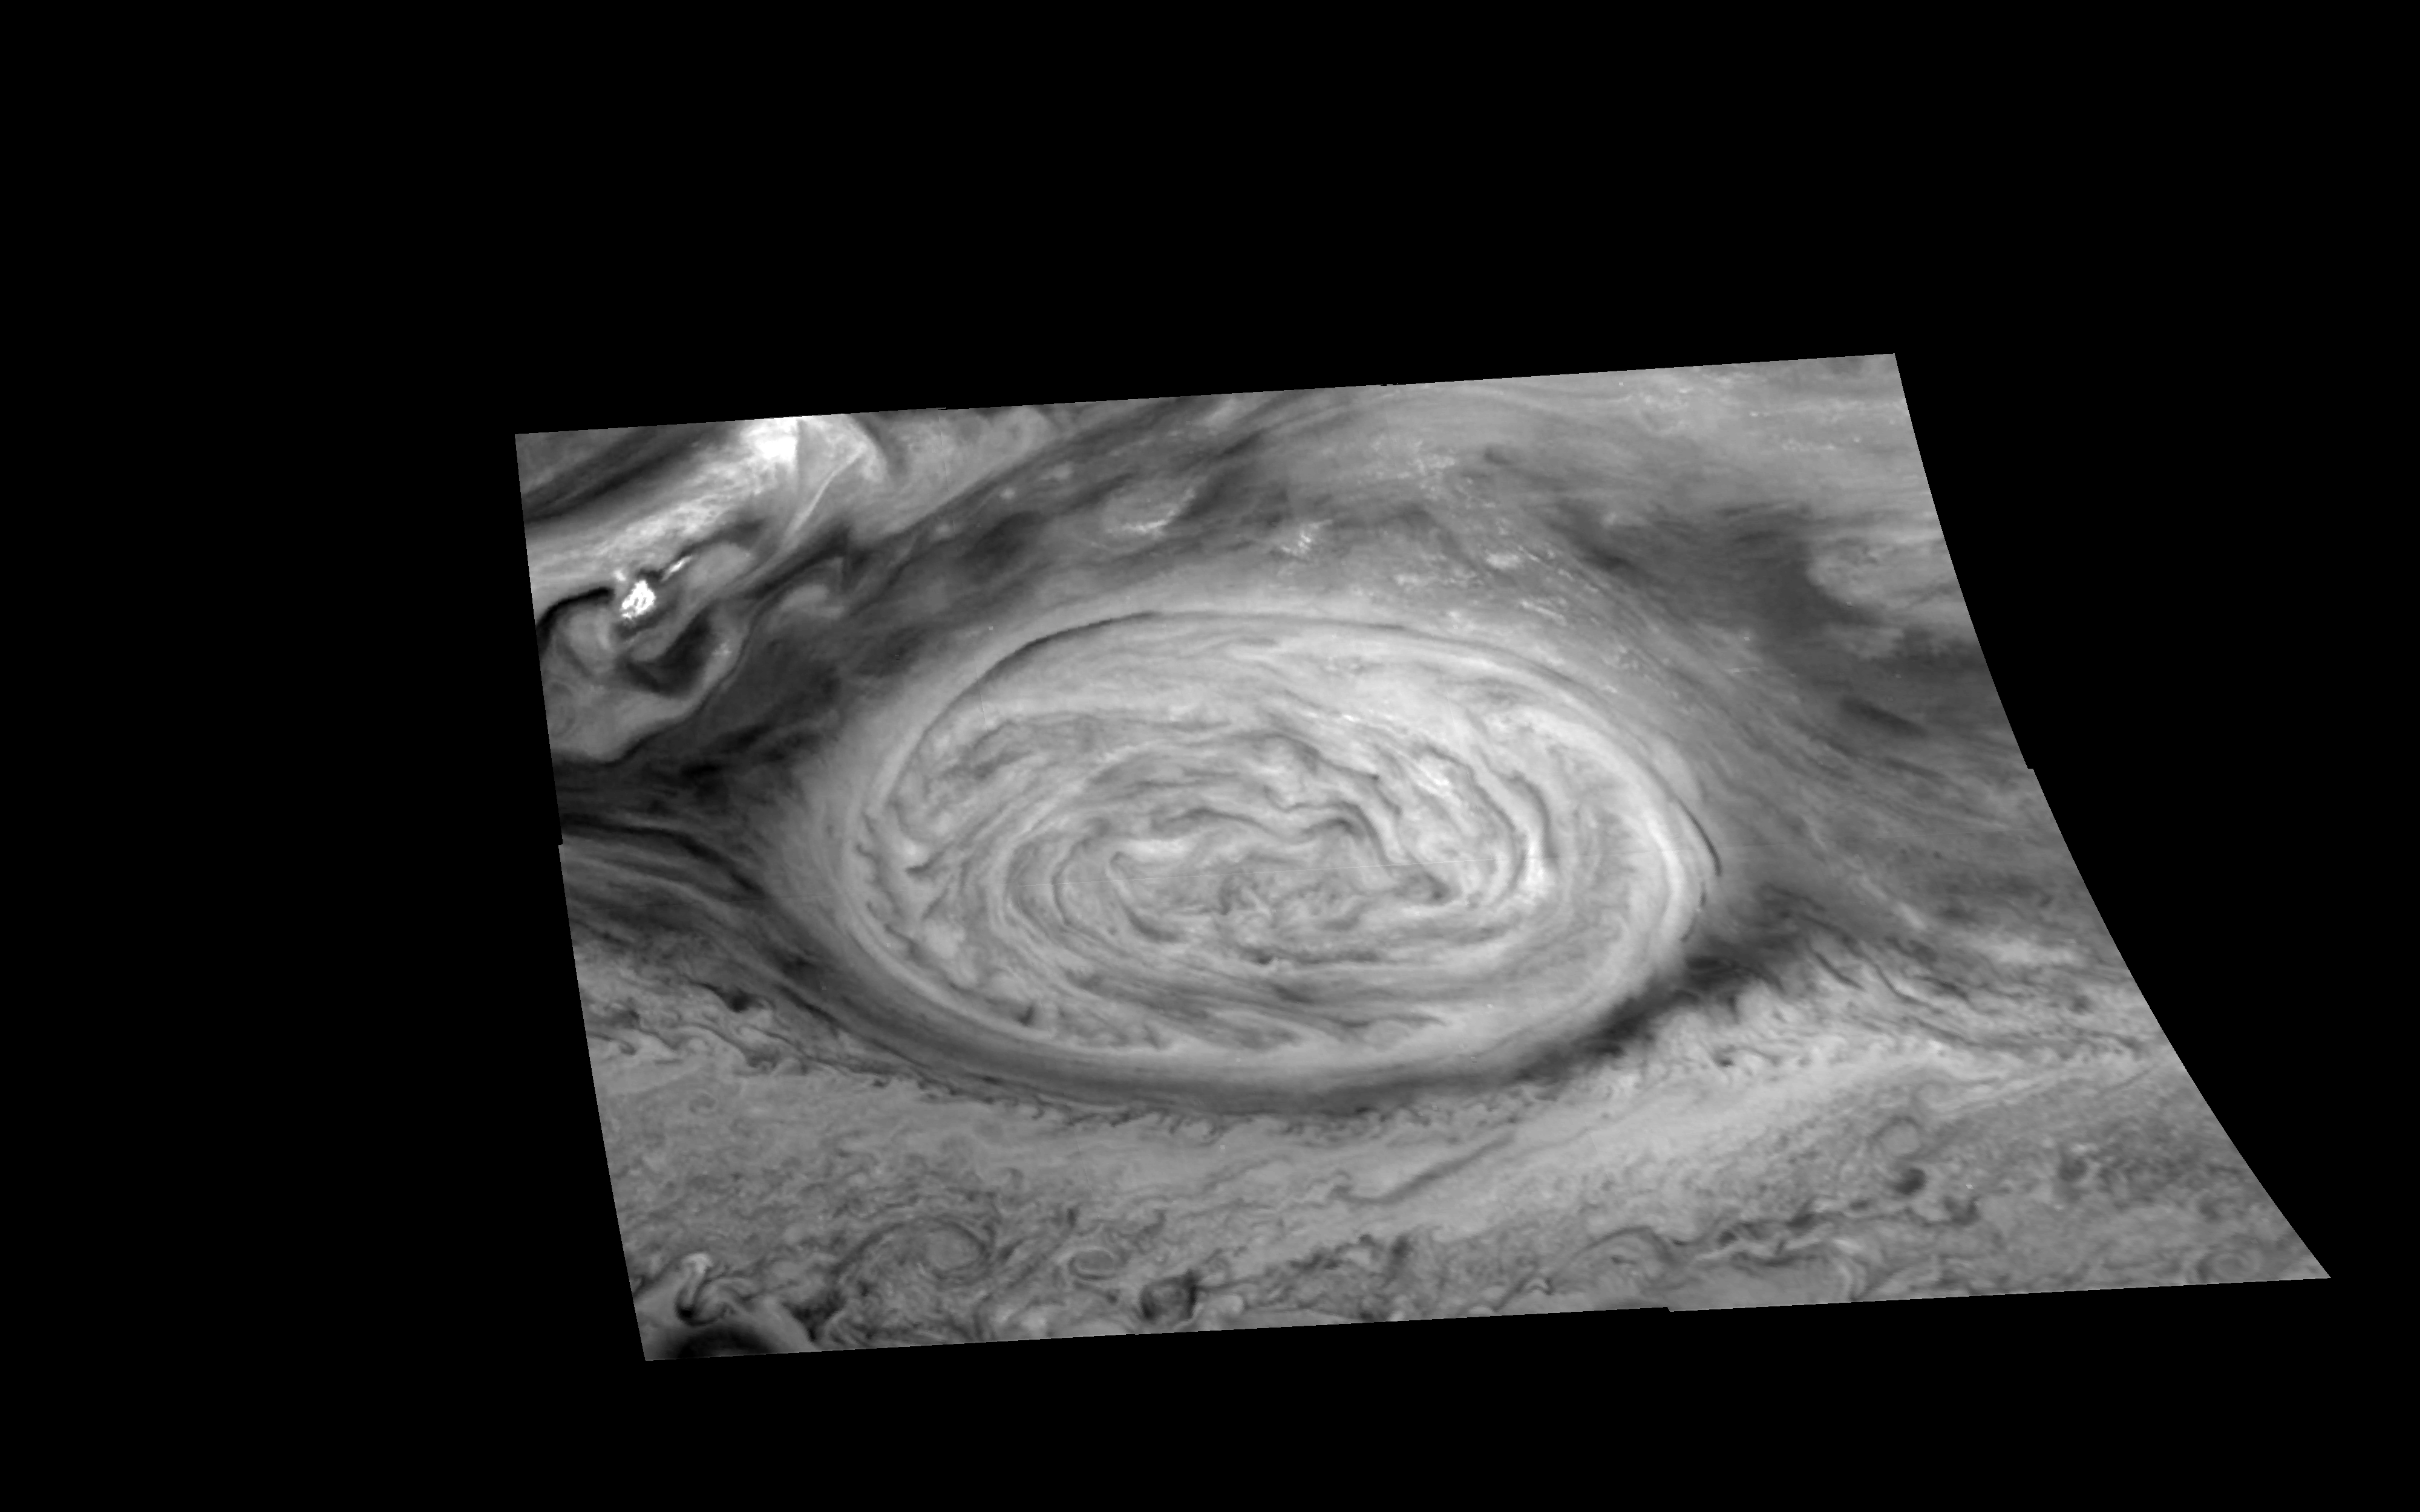

Mosaic of Jupiter’s Great Red Spot (727 nm)

The Great Red Spot of Jupiter as seen through a “Methane” filter (727 nm) of the Galileo imaging system. The image is a mosaic of six images that have been map-projected to a uniform grid of latitude and longitude. North is at the top. The mosaic was taken over a 76 second interval beginning at universal time 14 hours, 31 minutes, 52 seconds on June 26, 1996. The Red Spot is 20,000 km long and has been followed by observers on Earth since the telescope was invented 300 years ago. It is a huge storm made visible by variations in the composition of the cloud particles. The Red Spot is not unique, but is simply the largest of a class of long-lived vortices, some of which are visible in the lower part of the image. The range is 1.46 million kilometers.

The Jet Propulsion Laboratory, Pasadena, CA manages the mission for NASA’s Office of Space Science, Washington, DC.

Credit: NASA/JPL